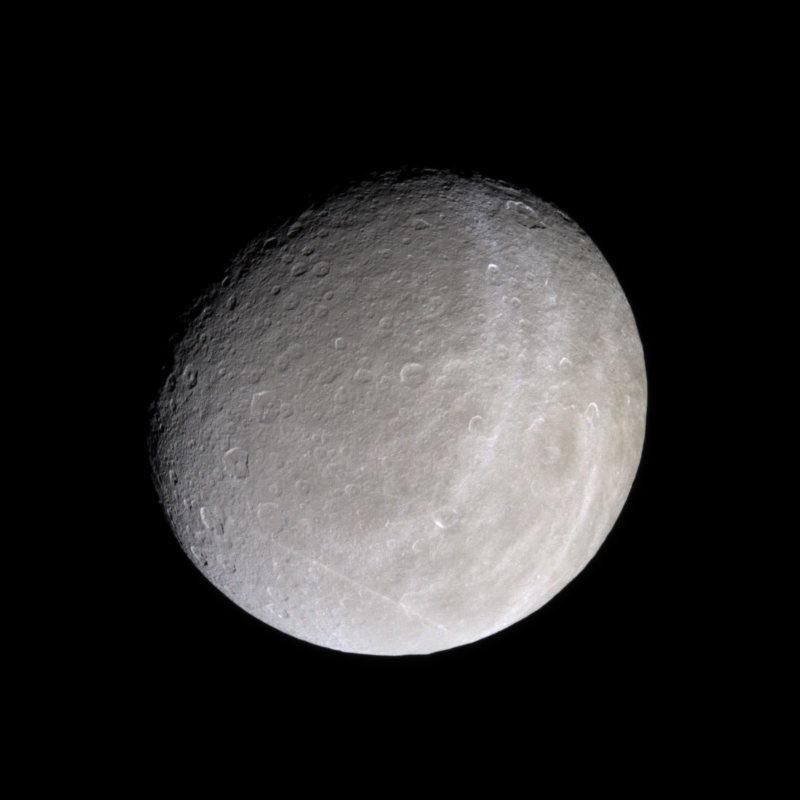

Rhea in Natural Color

The trailing hemisphere of Saturn’s moon Rhea seen here in natural color, displays bright, wispy terrain that is similar in appearance to that of Dione, another one of Saturn’s moon. At this distance however, the exact nature of these wispy features remains tantalizingly out of the reach of Cassini’s cameras.

At this resolution, the wispy terrain on Rhea looks like a thin coating painted onto the moon’s surface. Cassini images from December 2004 (see PIA06163) revealed that, when seen at moderate resolution, Dione’s wispy terrain is comprised of many long, narrow and braided fractures.

Images taken using red, green and blue spectral filters were combined to create this natural color view. The images were acquired with the Cassini spacecraft narrow angle camera on Jan. 16, 2005, at a distance of approximately 496,500 kilometers (308,600 miles) from Rhea and at a Sun-Rhea-spacecraft, or phase, angle of 35 degrees. Resolution in the original image was about 3 kilometers (2 miles) per pixel. The image has been rotated so that north on Rhea is up. Contrast was enhanced and the image was magnified by a factor of two to aid visibility.

The Cassini-Huygens mission is a cooperative project of NASA, the European Space Agency and the Italian Space Agency. The Jet Propulsion Laboratory, a division of the California Institute of Technology in Pasadena, manages the mission for NASA’s Science Mission Directorate, Washington, D.C. The Cassini orbiter and its two onboard cameras were designed, developed and assembled at JPL. The imaging team is based at the Space Science Institute, Boulder, Colo.

Credit: NASA/JPL/Space Science Institute